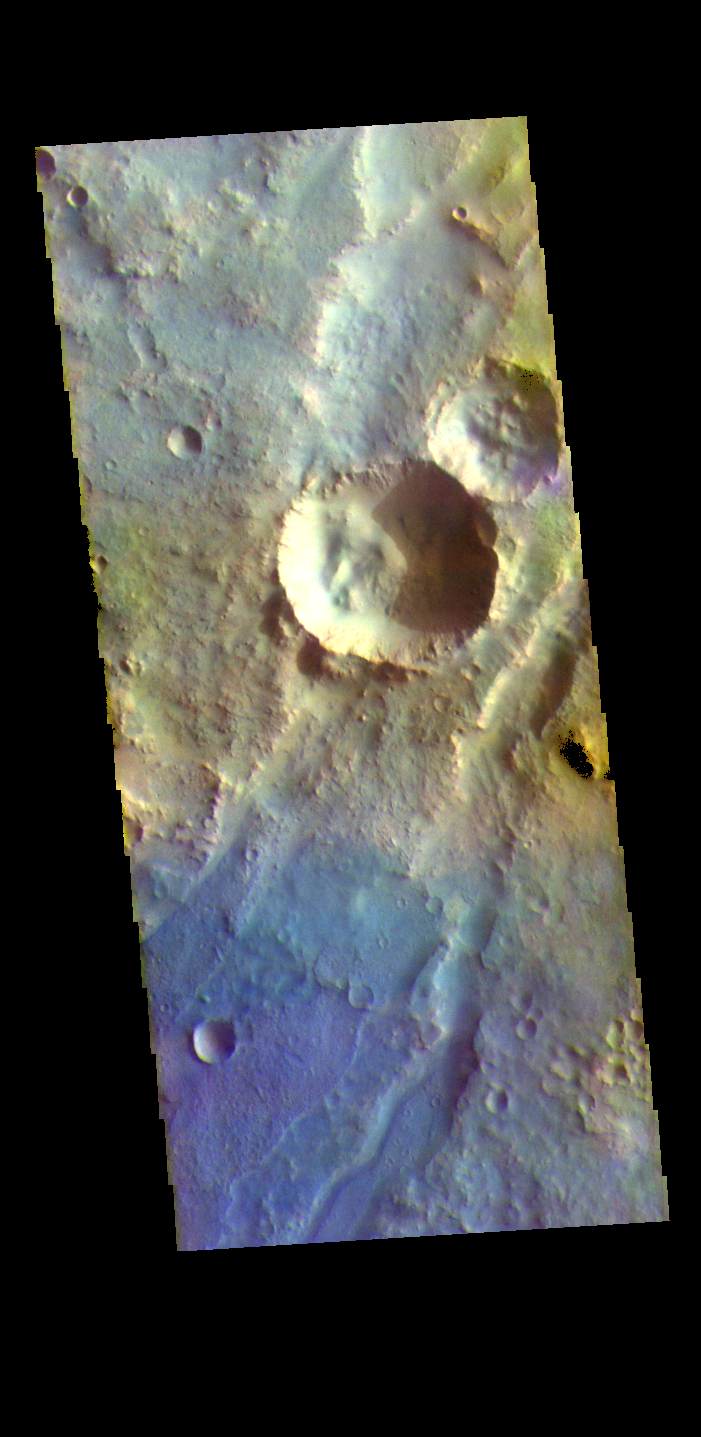

Nili Fossae – False Color

The THEMIS VIS camera contains 5 filters. The data from different filters can be combined in multiple ways to create a false color image. These false color images may reveal subtle variations of the surface not easily identified in a single band image. The linear depressions in today’s false color image are part of Nili Fossae. Nili Fossae is a collection of curved faults and down-dropped blocks of crust between the faults. The “fossae,” or graben, lie northeast of the large volcano Syrtis Major and northwest of the ancient impact basin Isidis Planitia. The troughs, which can be almost 500 meters (1,600 feet) deep , make concentric curves that follow the outline of Isidis Planitia. The graben likely formed as the crust sagged under the weight of lava flows filling the Isidis Planitia impact basin.

The THEMIS VIS camera is capable of capturing color images of the Martian surface using five different color filters. In this mode of operation, the spatial resolution and coverage of the image must be reduced to accommodate the additional data volume produced from using multiple filters. To make a color image, three of the five filter images (each in grayscale) are selected. Each is contrast enhanced and then converted to a red, green, or blue intensity image. These three images are then combined to produce a full color, single image. Because the THEMIS color filters don’t span the full range of colors seen by the human eye, a color THEMIS image does not represent true color. Also, because each single-filter image is contrast enhanced before inclusion in the three-color image, the apparent color variation of the scene is exaggerated. Nevertheless, the color variation that does appear is representative of some change in color, however subtle, in the actual scene. Note that the long edges of THEMIS color images typically contain color artifacts that do not represent surface variation.

Credit: NASA/JPL-Caltech/ASU